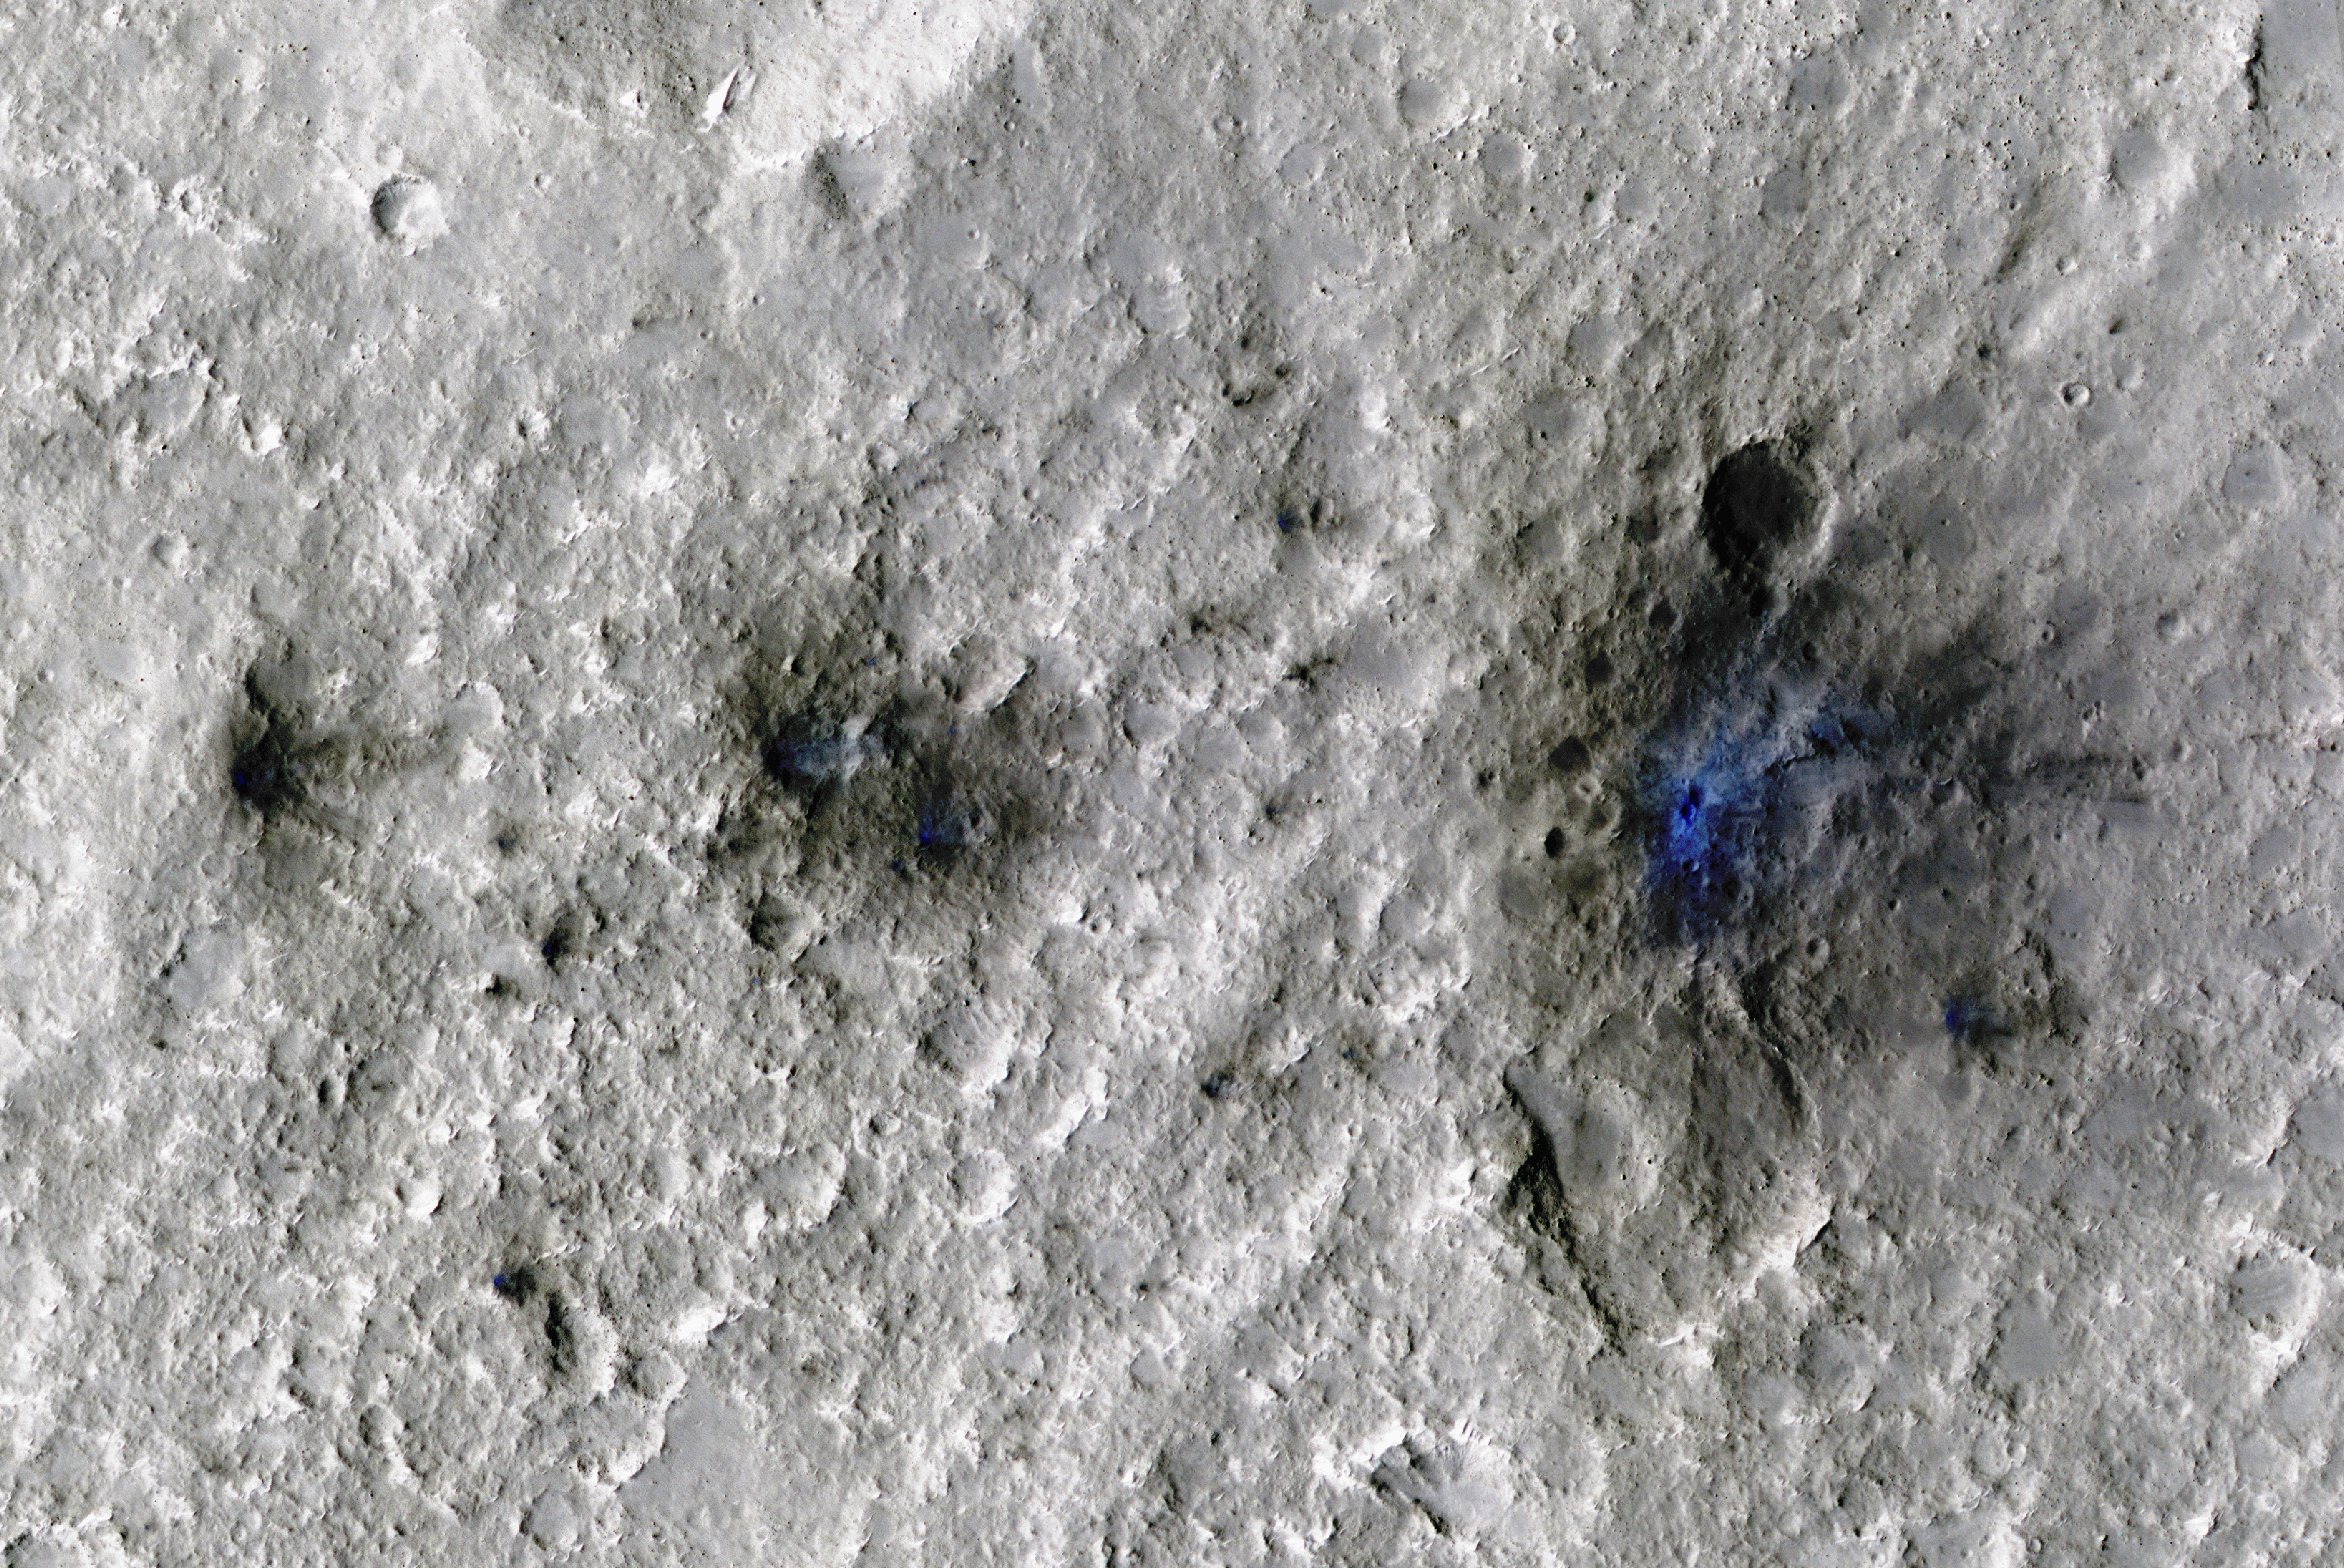

InSight Detects an Impact for the First Time

The craters seen here in blue were formed by a meteoroid impact on Mars on Sept. 5, 2021. The impact was the first to be detected by NASA’s InSight mission; the image was taken later by NASA’s Mars Reconnaissance Orbiter using its High Resolution Imaging Science Experiment (HiRISE) camera.

The initial impact itself created a small marsquake that was detected by InSight’s seismometer. The instrument recorded seismological data that showed the moment the meteoroid entered Mars’ atmosphere, its explosion into pieces in the atmosphere, and finally, the impact that created a series of at least three craters in the surface.

MRO then flew over the approximate site where the impact was “felt” to look for darkened patches of ground using its Context Camera. After finding this location, HiRISE captured the scene in color. The ground is not actually blue; this enhanced-color image highlights certain hues in the scene to make details more visible to the human eye – in this case, dust and soil disturbed by the impact.

Figure A is an annotated version of the image with three of the craters identified. Smaller craters that are not visible in HiRISE’s images were probably created as well.

NASA’s Jet Propulsion Laboratory in Southern California manages both InSight and MRO for the agency’s Science Mission Directorate in Washington. The University of Arizona, in Tucson, operates HiRISE, which was built by Ball Aerospace & Technologies Corp., in Boulder, Colorado. The Context Camera was built by, and is operated by, Malin Space Science Systems in San Diego.

InSight is part of NASA’s Discovery Program, managed by the agency’s Marshall Space Flight Center in Huntsville, Alabama. Lockheed Martin Space in Denver built the InSight spacecraft, including its cruise stage and lander, and supports spacecraft operations for the mission.

A number of European partners, including France’s Centre National d’Études Spatiales (CNES) and the German Aerospace Center (DLR), are supporting the InSight mission. CNES provided the Seismic Experiment for Interior Structure (SEIS) instrument to NASA, with the principal investigator at IPGP (Institut de Physique du Globe de Paris). Significant contributions for SEIS came from IPGP; the Max Planck Institute for Solar System Research (MPS) in Germany; the Swiss Federal Institute of Technology (ETH Zurich) in Switzerland; Imperial College London and Oxford University in the United Kingdom; and JPL. DLR provided the Heat Flow and Physical Properties Package (HP3) instrument, with significant contributions from the Space Research Center (CBK) of the Polish Academy of Sciences and Astronika in Poland. Spain’s Centro de Astrobiología (CAB) supplied the temperature and wind sensors.

Credit: NASA/JPL-Caltech/University of Arizona